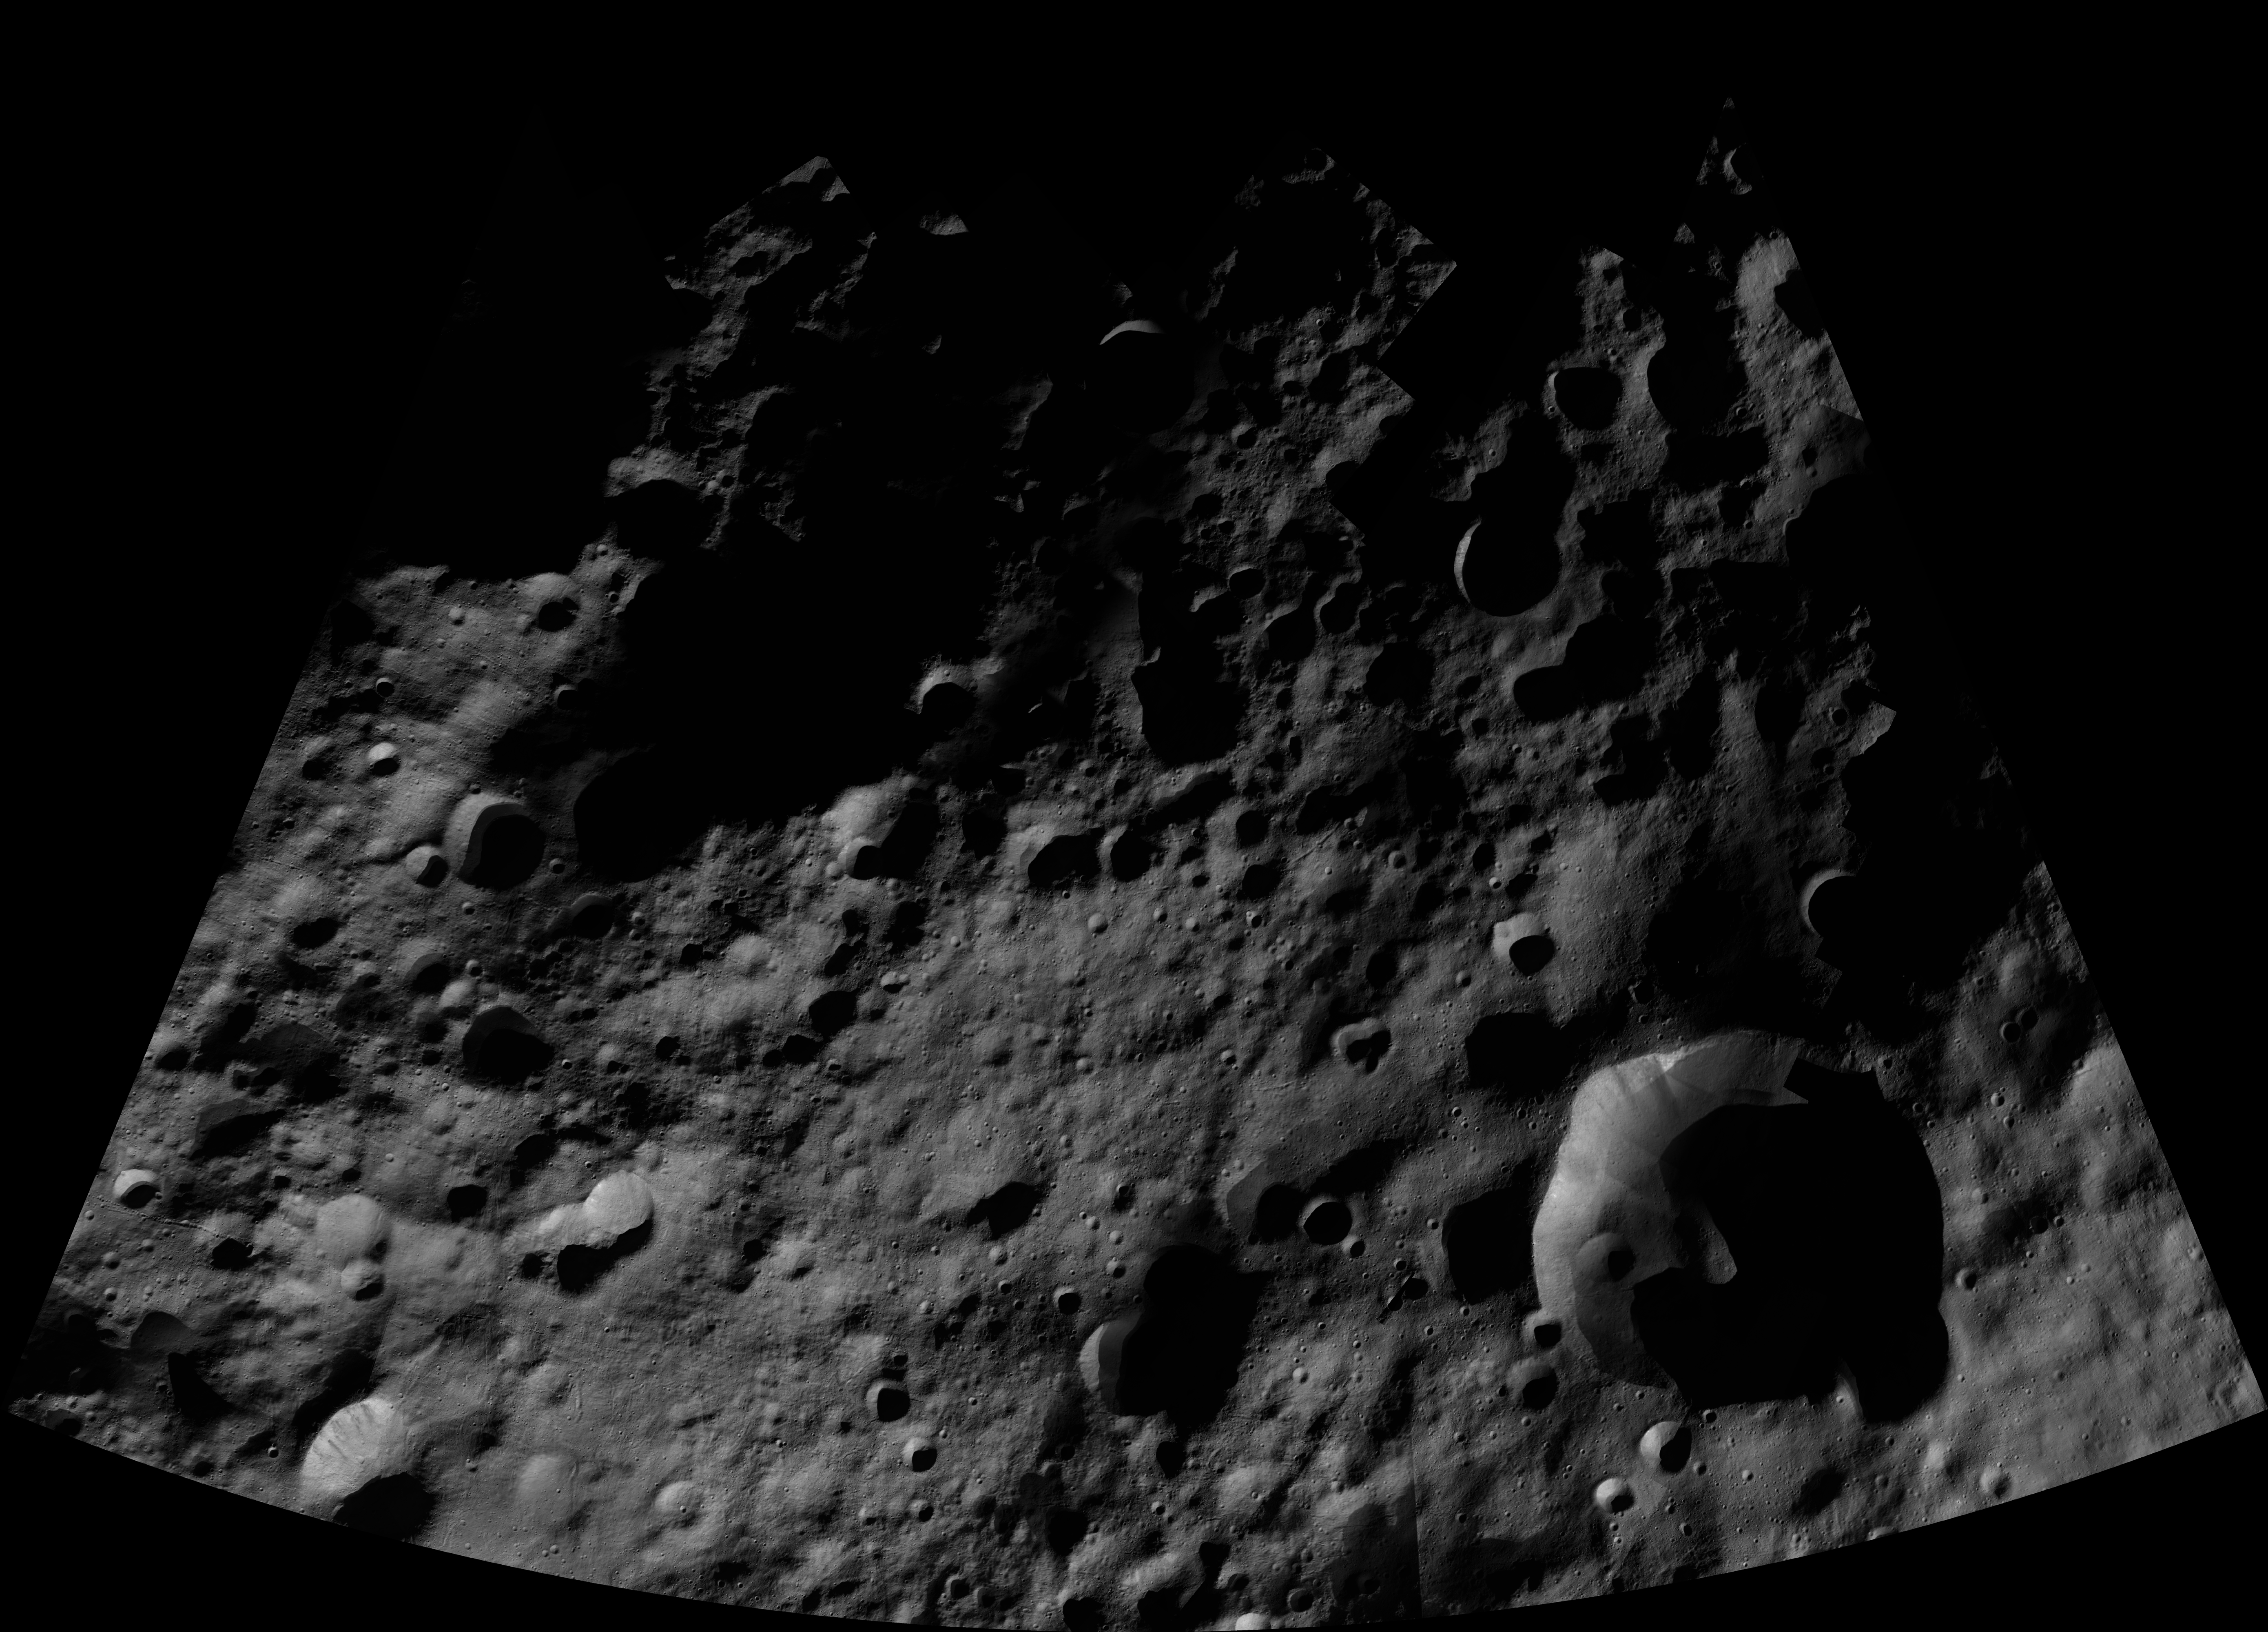

Bellecia AV-L-02

This image from the atlas of the giant asteroid Vesta was created from images taken as NASA’s Dawn mission flew around the object, also known as a protoplanet. The set of maps was created from mosaics of10,000 images from Dawn¹s framing camera instrument, taken at a low altitude of about 130 miles (210 kilometers). This map is mostly at a scale about that of regional road touring maps, where every inch of map is equivalent to a little more than 3 miles of asteroid (one centimeter equals 2 kilometers).

The full atlas and full resolution file can be viewed at PIA17480. Also available is the PDF file for Bellecia.

The Dawn mission to Vesta and Ceres is managed by NASA’s Jet Propulsion Laboratory, a division of the California Institute of Technology in Pasadena, for NASA’s Science Mission Directorate, Washington. The University of California, Los Angeles, is responsible for overall Dawn mission science. The Dawn framing cameras were developed and built under the leadership of the Max Planck Institute for Solar System Research, Katlenburg-Lindau, Germany, with significant contributions by DLR German Aerospace Center, Institute of Planetary Research, Berlin, and in coordination with the Institute of Computer and Communication Network Engineering, Braunschweig. The framing camera project is funded by the Max Planck Society, DLR and NASA.

Credit: NASA/JPL-Caltech/UCLA/MPS/DLR/IDA